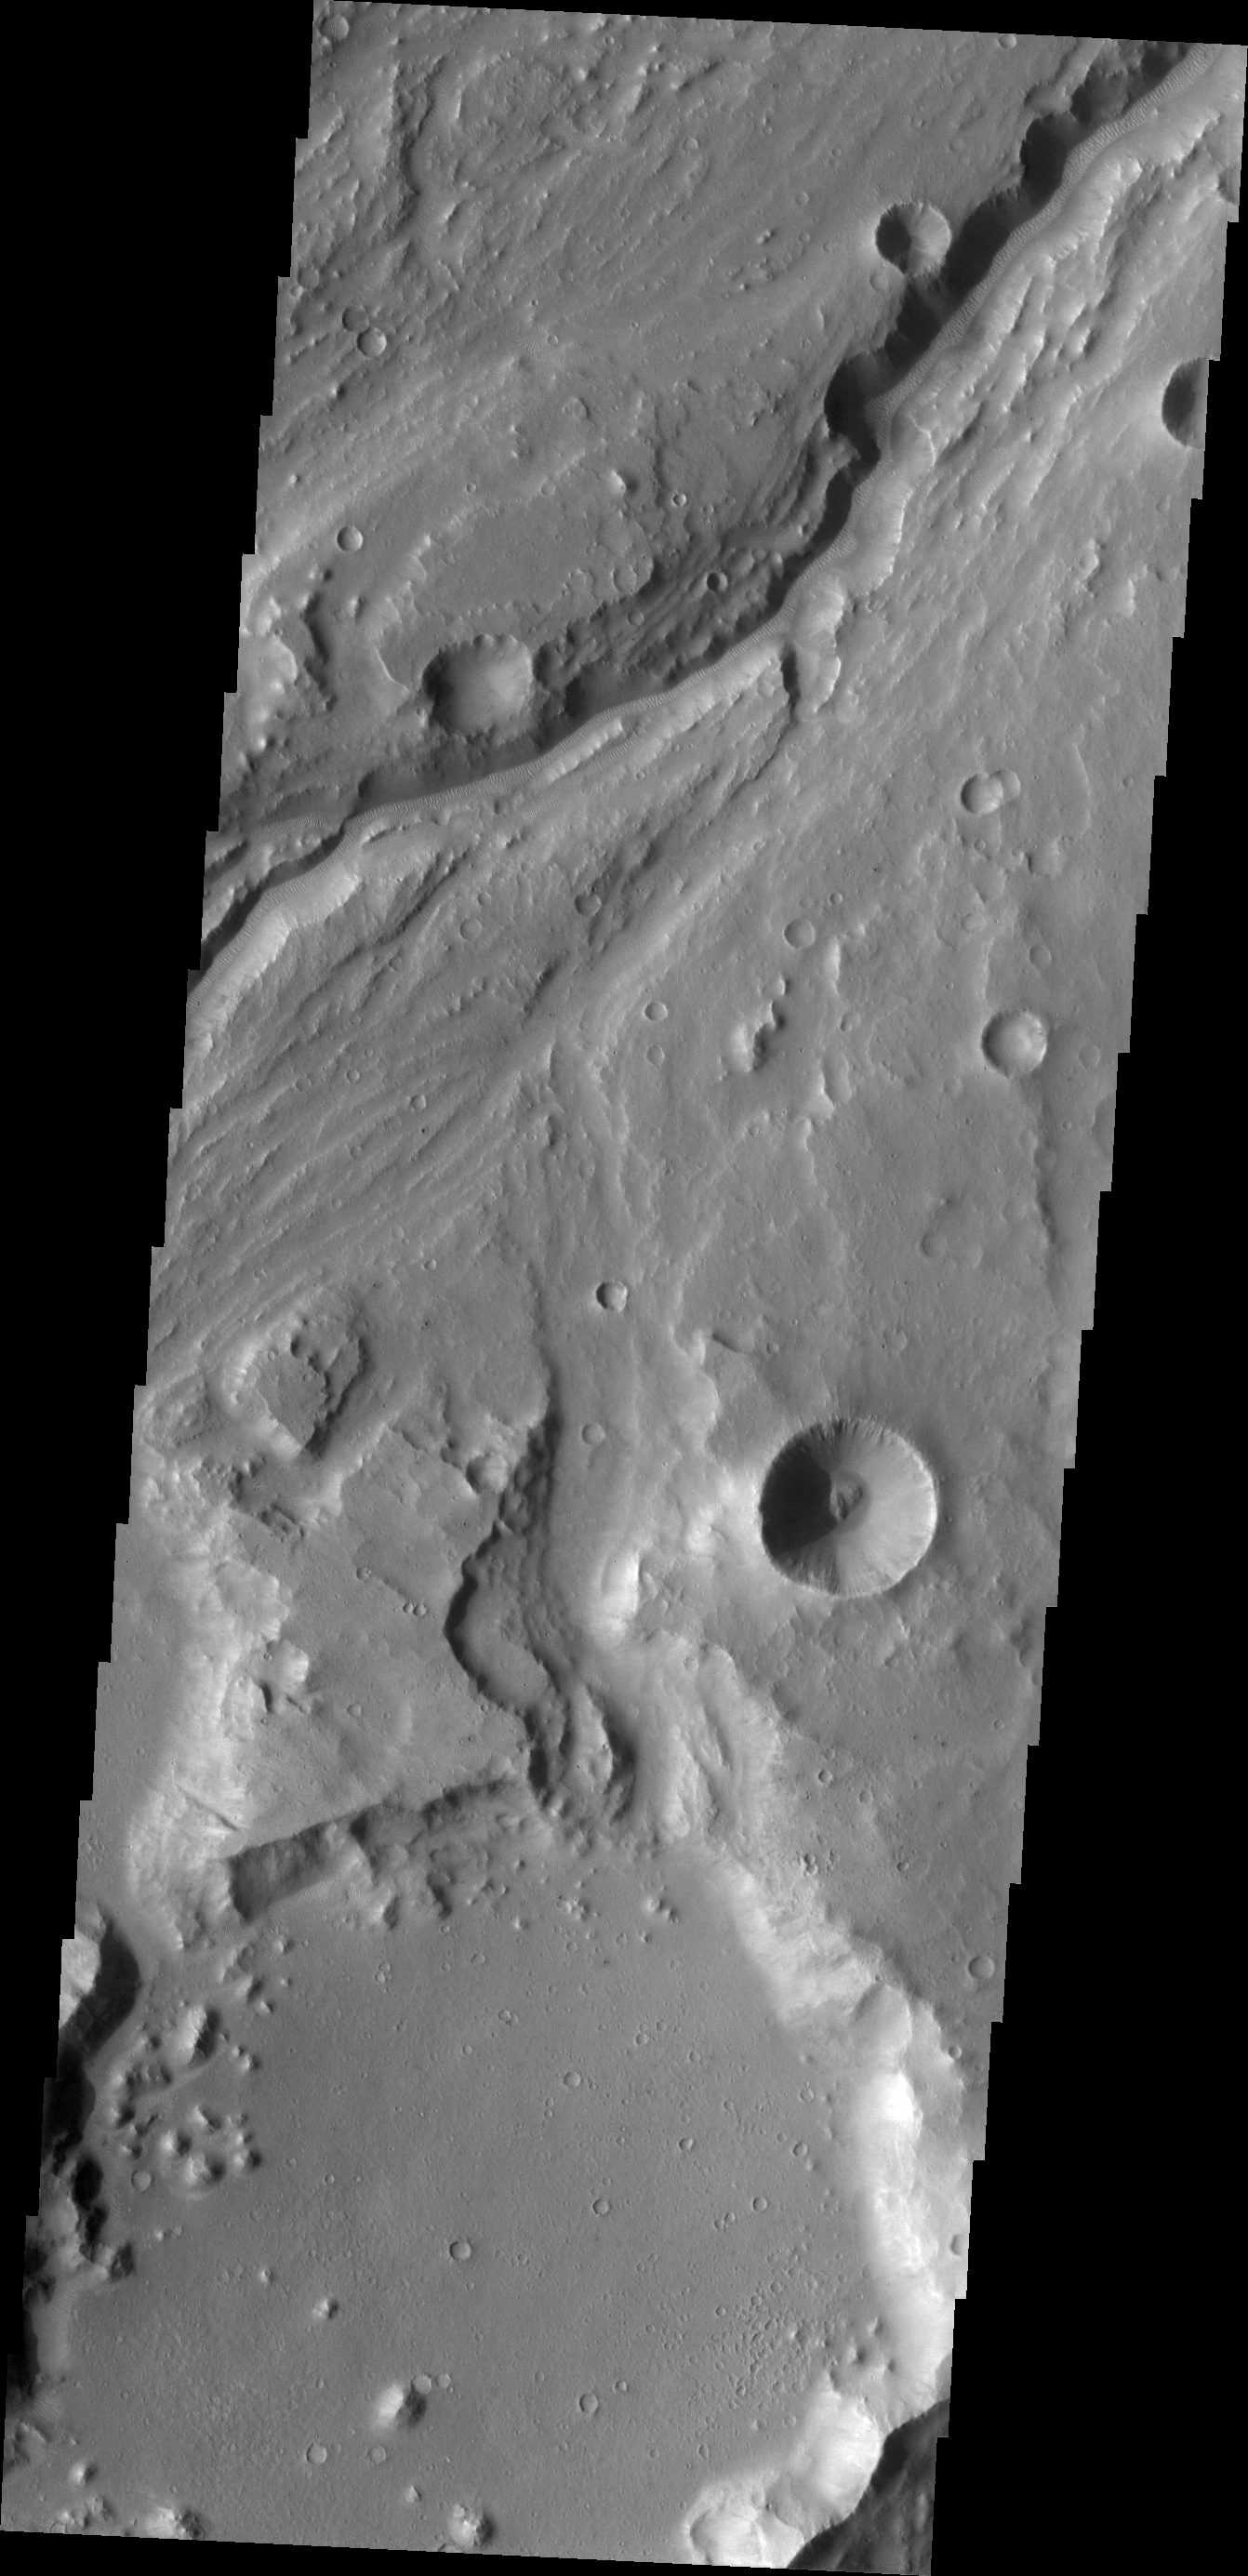

Maja Valles

Today’s VIS image shows a portion of Maja Valles.

Credit: NASA/JPL/ASU